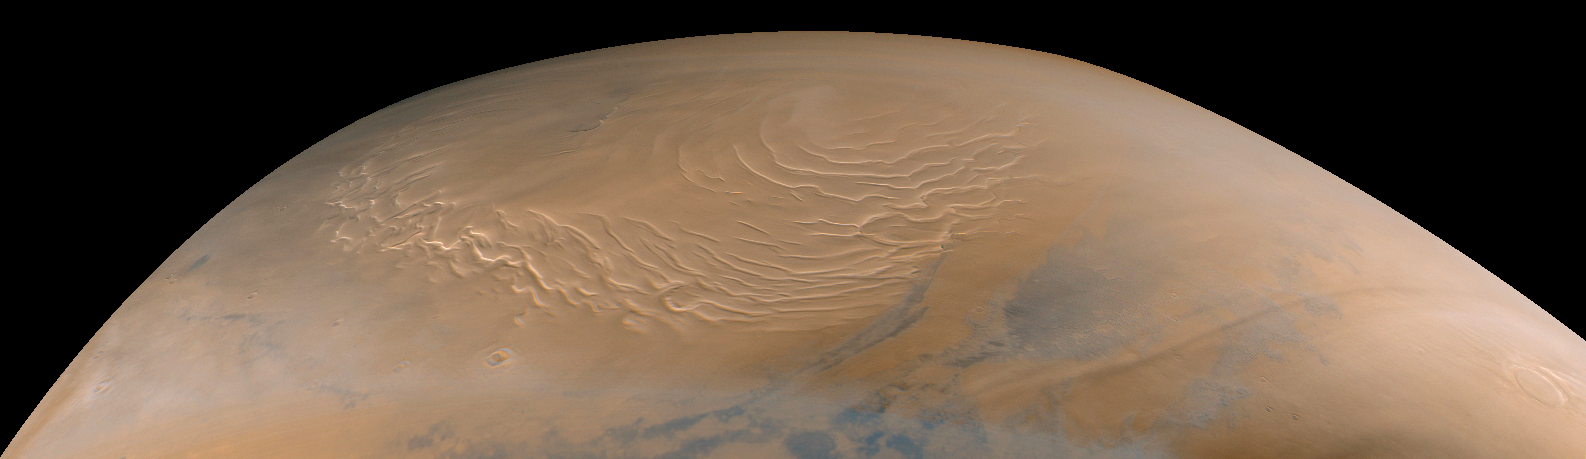

Martian North Polar Cap on September 12, 1998 (color)

Mars Global Surveyor’s Mars Orbiter Camera obtained its last SPO-2 images of Mars on September 12, 1998. SPO-2, or “Science Phasing Orbit-2,” took place between early June and mid-September 1998. Shown above are MOC wide angle (red and blue band) images of the martian north polar region obtained around 3:15 a.m. PDT on September 12, 1998. This color composite was made using red and blue wide angle MOC images 55001 and 55002–these were the last pictures taken of the planet until the camera resumes its work in late-March 1999.

The north polar layered deposits, a terrain believed composed of ice and dust deposited over millions of years, dominates this view. The swirled pattern in the images above are channels eroded into this deposit. The pattern is accentuated by the illumination and seasonal frost differences that arise on sun-facing slopes during the summer. The permanent portion of the north polar cap covers most of the region with a layer of ice of unknown thickness.

At the time this picture was obtained, the martian northern hemisphere was in the midst of the early Spring season. The margin of the seasonal carbon dioxide frost cap was at about 67° N, so the ground throughout this image is covered by frost. The frost appears pink rather than white; this may result from textural changes in the frost as it sublimes or because the frost is contaminated by a small amount of reddish martian dust. Please note that these pictures have not been “calibrated” and so the colors are not necessarily accurately portrayed.

In addition to the north polar cap, the pictures also show some clouds (bluish-white wisps). Some of the clouds on the right side of the images are long, linear features that cast similar long, dark shadows on the ground beneath them.

When the MOC resumes imaging of Mars in March 1999, summer will have arrived in the north polar regions and the area surrounding the permanent polar cap will appear much darker than it does here. The dark features surrounding the cap are sand dunes, and these are expected to darken over the next several months as seasonal ice sublimes and is removed from the surface.

Malin Space Science Systems and the California Institute of Technology built the MOC using spare hardware from the Mars Observer mission. MSSS operates the camera from its facilities in San Diego, CA. The Jet Propulsion Laboratory’s Mars Surveyor Operations Project operates the Mars Global Surveyor spacecraft with its industrial partner, Lockheed Martin Astronautics, from facilities in Pasadena, CA and Denver, CO.

Credit: NASA/JPL/Malin Space Science Systems